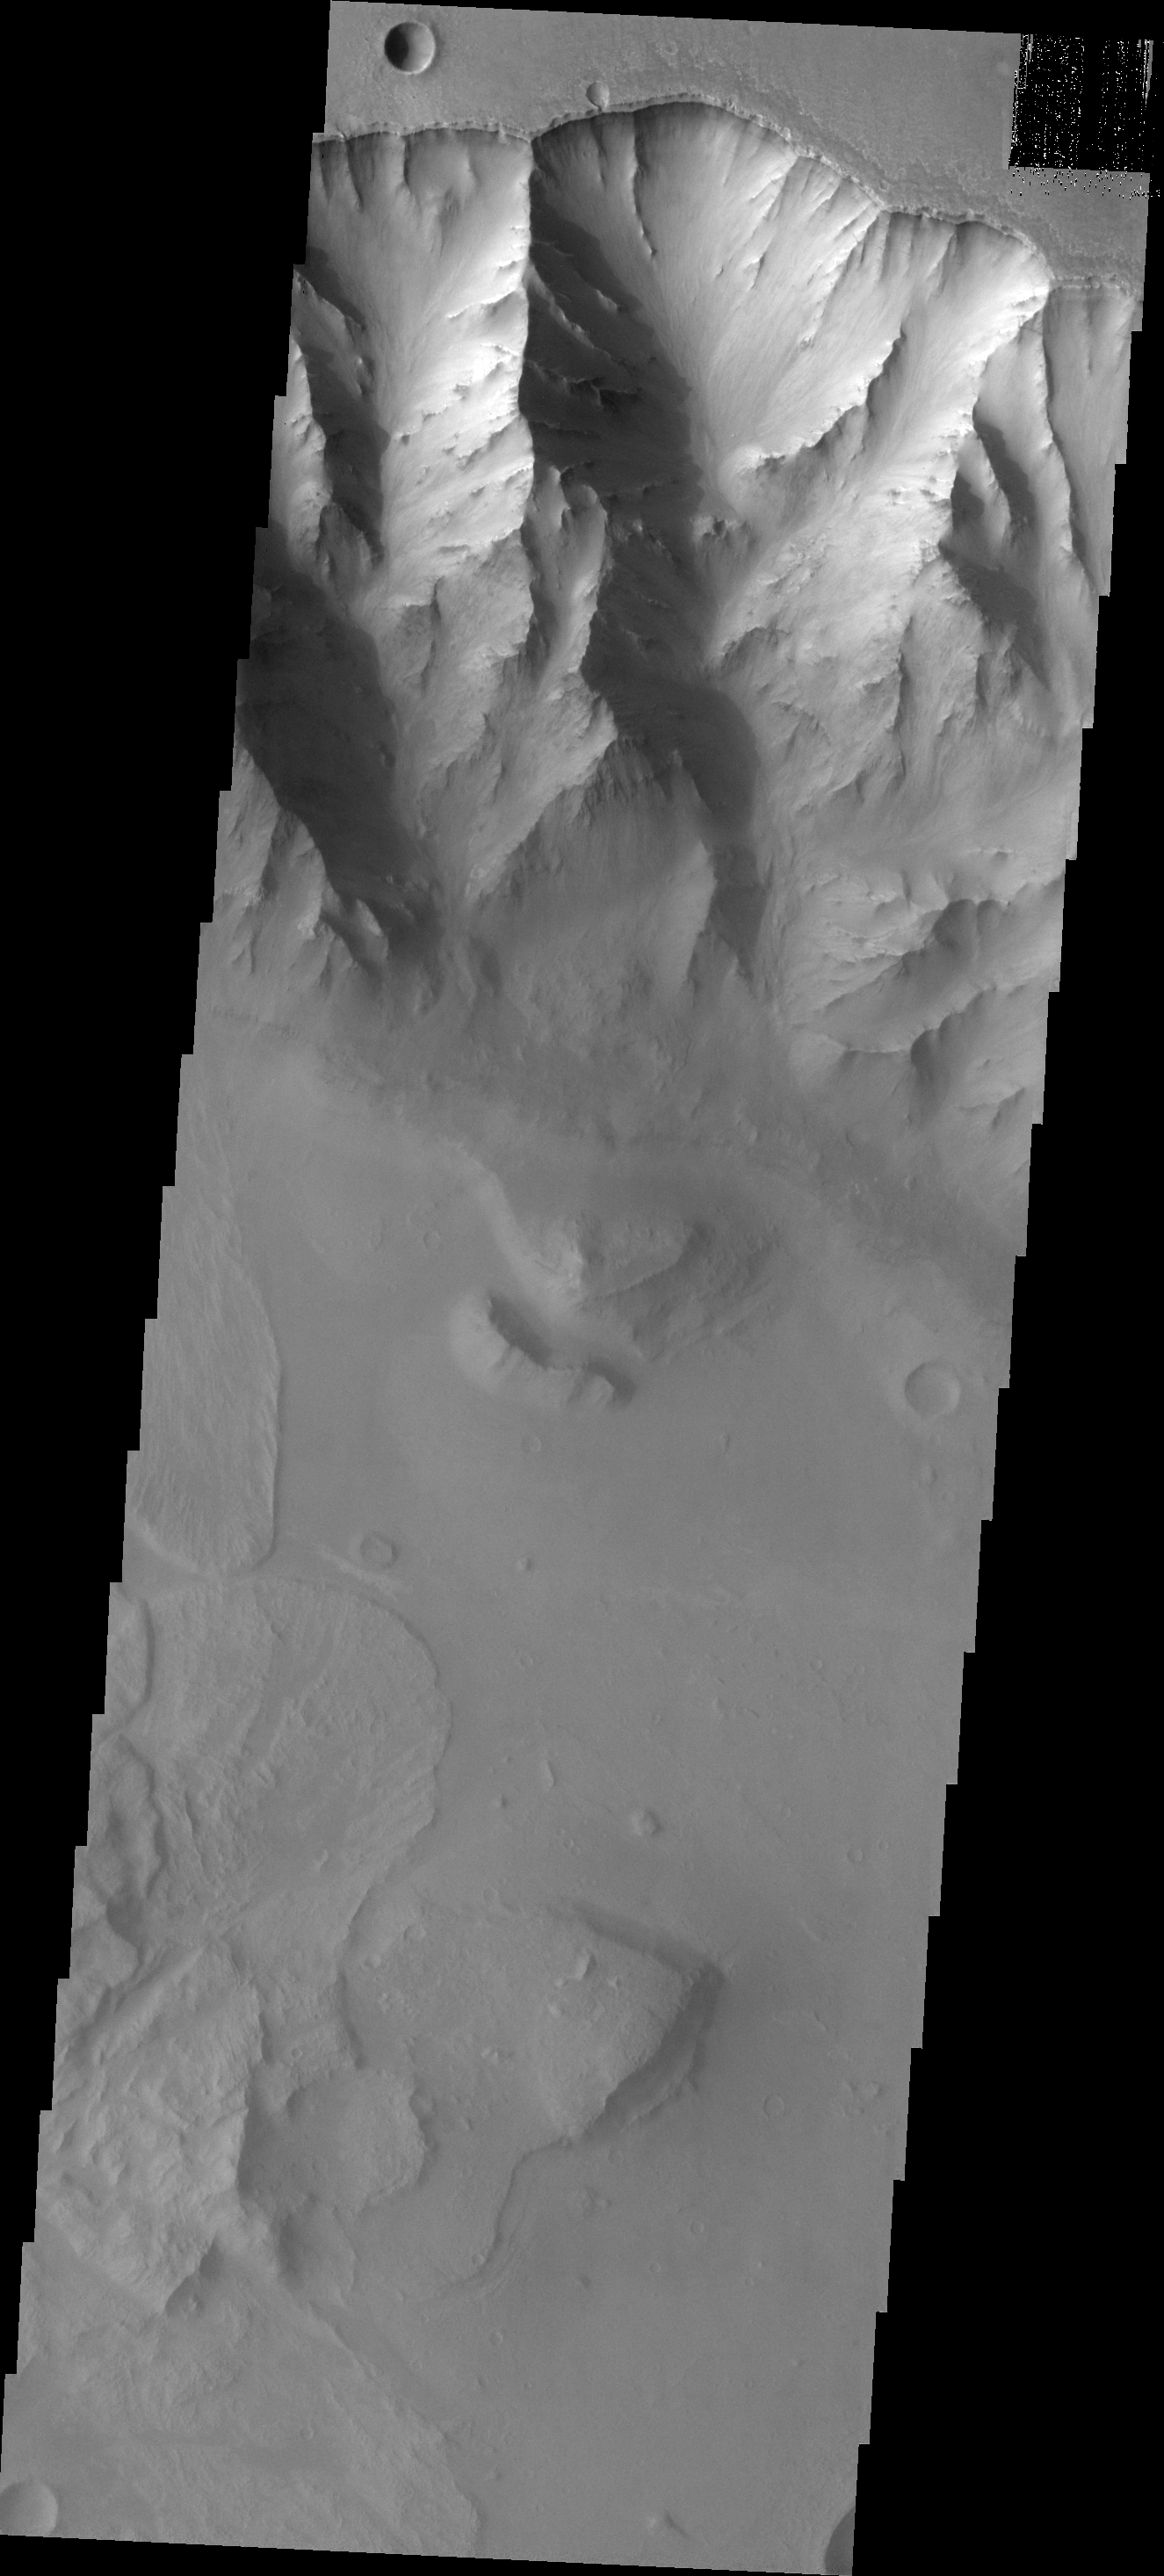

Landslides

Landslides are a common feature of Valles Marineris.

Image information: VIS instrument. Latitude -13.2N, Longitude 301.3E. 17 meter/pixel resolution.

Please see the THEMIS Data Citation Note for details on crediting THEMIS images.

Note: this THEMIS visual image has not been radiometrically nor geometrically calibrated for this preliminary release. An empirical correction has been performed to remove instrumental effects. A linear shift has been applied in the cross-track and down-track direction to approximate spacecraft and planetary motion. Fully calibrated and geometrically projected images will be released through the Planetary Data System in accordance with Project policies at a later time.

NASA’s Jet Propulsion Laboratory manages the 2001 Mars Odyssey mission for NASA’s Office of Space Science, Washington, D.C. The Thermal Emission Imaging System (THEMIS) was developed by Arizona State University, Tempe, in collaboration with Raytheon Santa Barbara Remote Sensing. The THEMIS investigation is led by Dr. Philip Christensen at Arizona State University. Lockheed Martin Astronautics, Denver, is the prime contractor for the Odyssey project, and developed and built the orbiter. Mission operations are conducted jointly from Lockheed Martin and from JPL, a division of the California Institute of Technology in Pasadena.

Credit: NASA/JPL/ASU